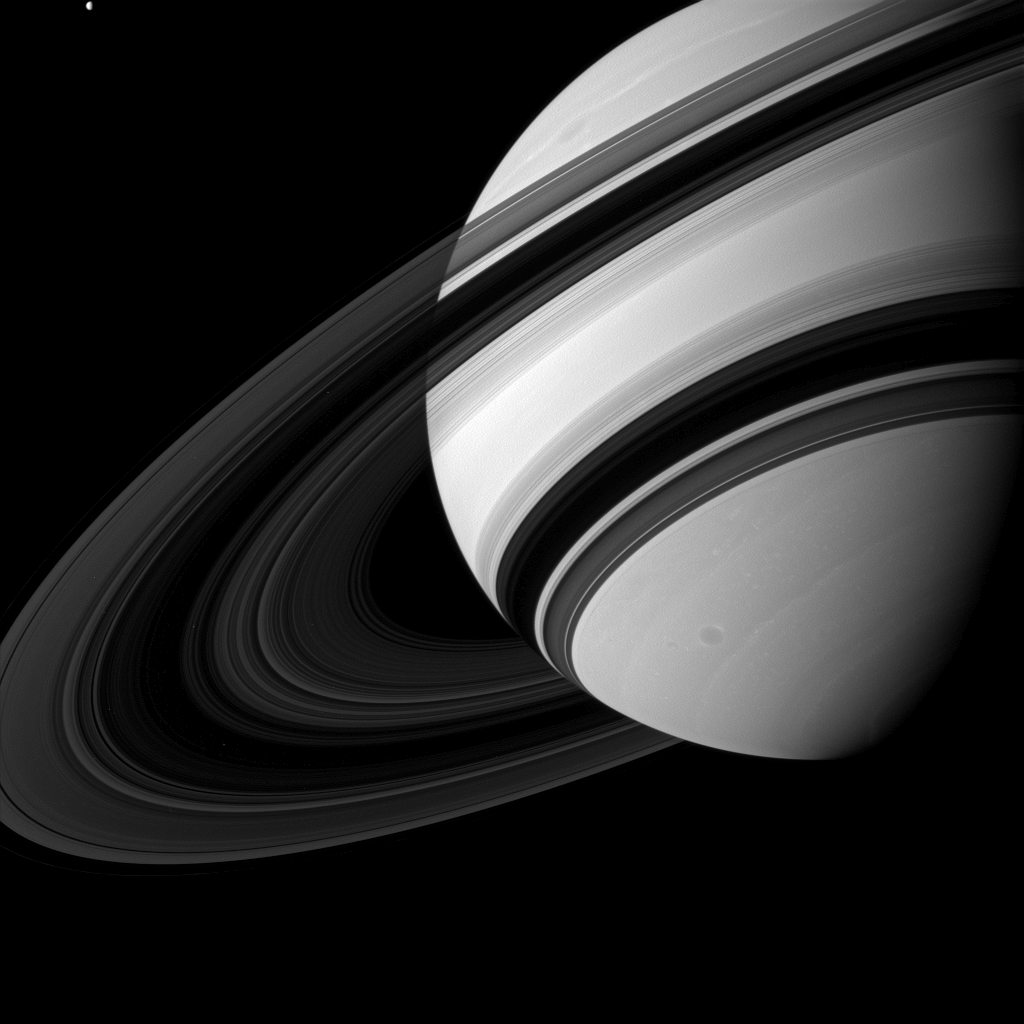

Tiny Tethys

Tethys may not be tiny by normal standards, but when it is captured alongside Saturn, it can’t help but seem pretty small.

Even Saturn’s rings appear to dwarf Tethys (660 miles, or 1,062 kilometers across), which is in the upper left of the image, although scientists believe the moon to be many times more massive than the entire ring system combined.

This view looks toward the unilluminated side of the rings from about 18 degrees below the ringplane. The image was taken in green light with the Cassini spacecraft wide-angle camera on Aug. 19, 2012.

The view was acquired at a distance of approximately 1.5 million miles (2.4 million kilometers) from Saturn and at a Sun-Saturn-spacecraft, or phase, angle of 63 degrees. Image scale is 86 miles (138 kilometers) per pixel.

The Cassini-Huygens mission is a cooperative project of NASA, the European Space Agency and the Italian Space Agency. The Jet Propulsion Laboratory, a division of the California Institute of Technology in Pasadena, manages the mission for NASA’s Science Mission Directorate, Washington, D.C. The Cassini orbiter and its two onboard cameras were designed, developed and assembled at JPL. The imaging operations center is based at the Space Science Institute in Boulder, Colo.

Credit: NASA/JPL-Caltech/Space Science Institute